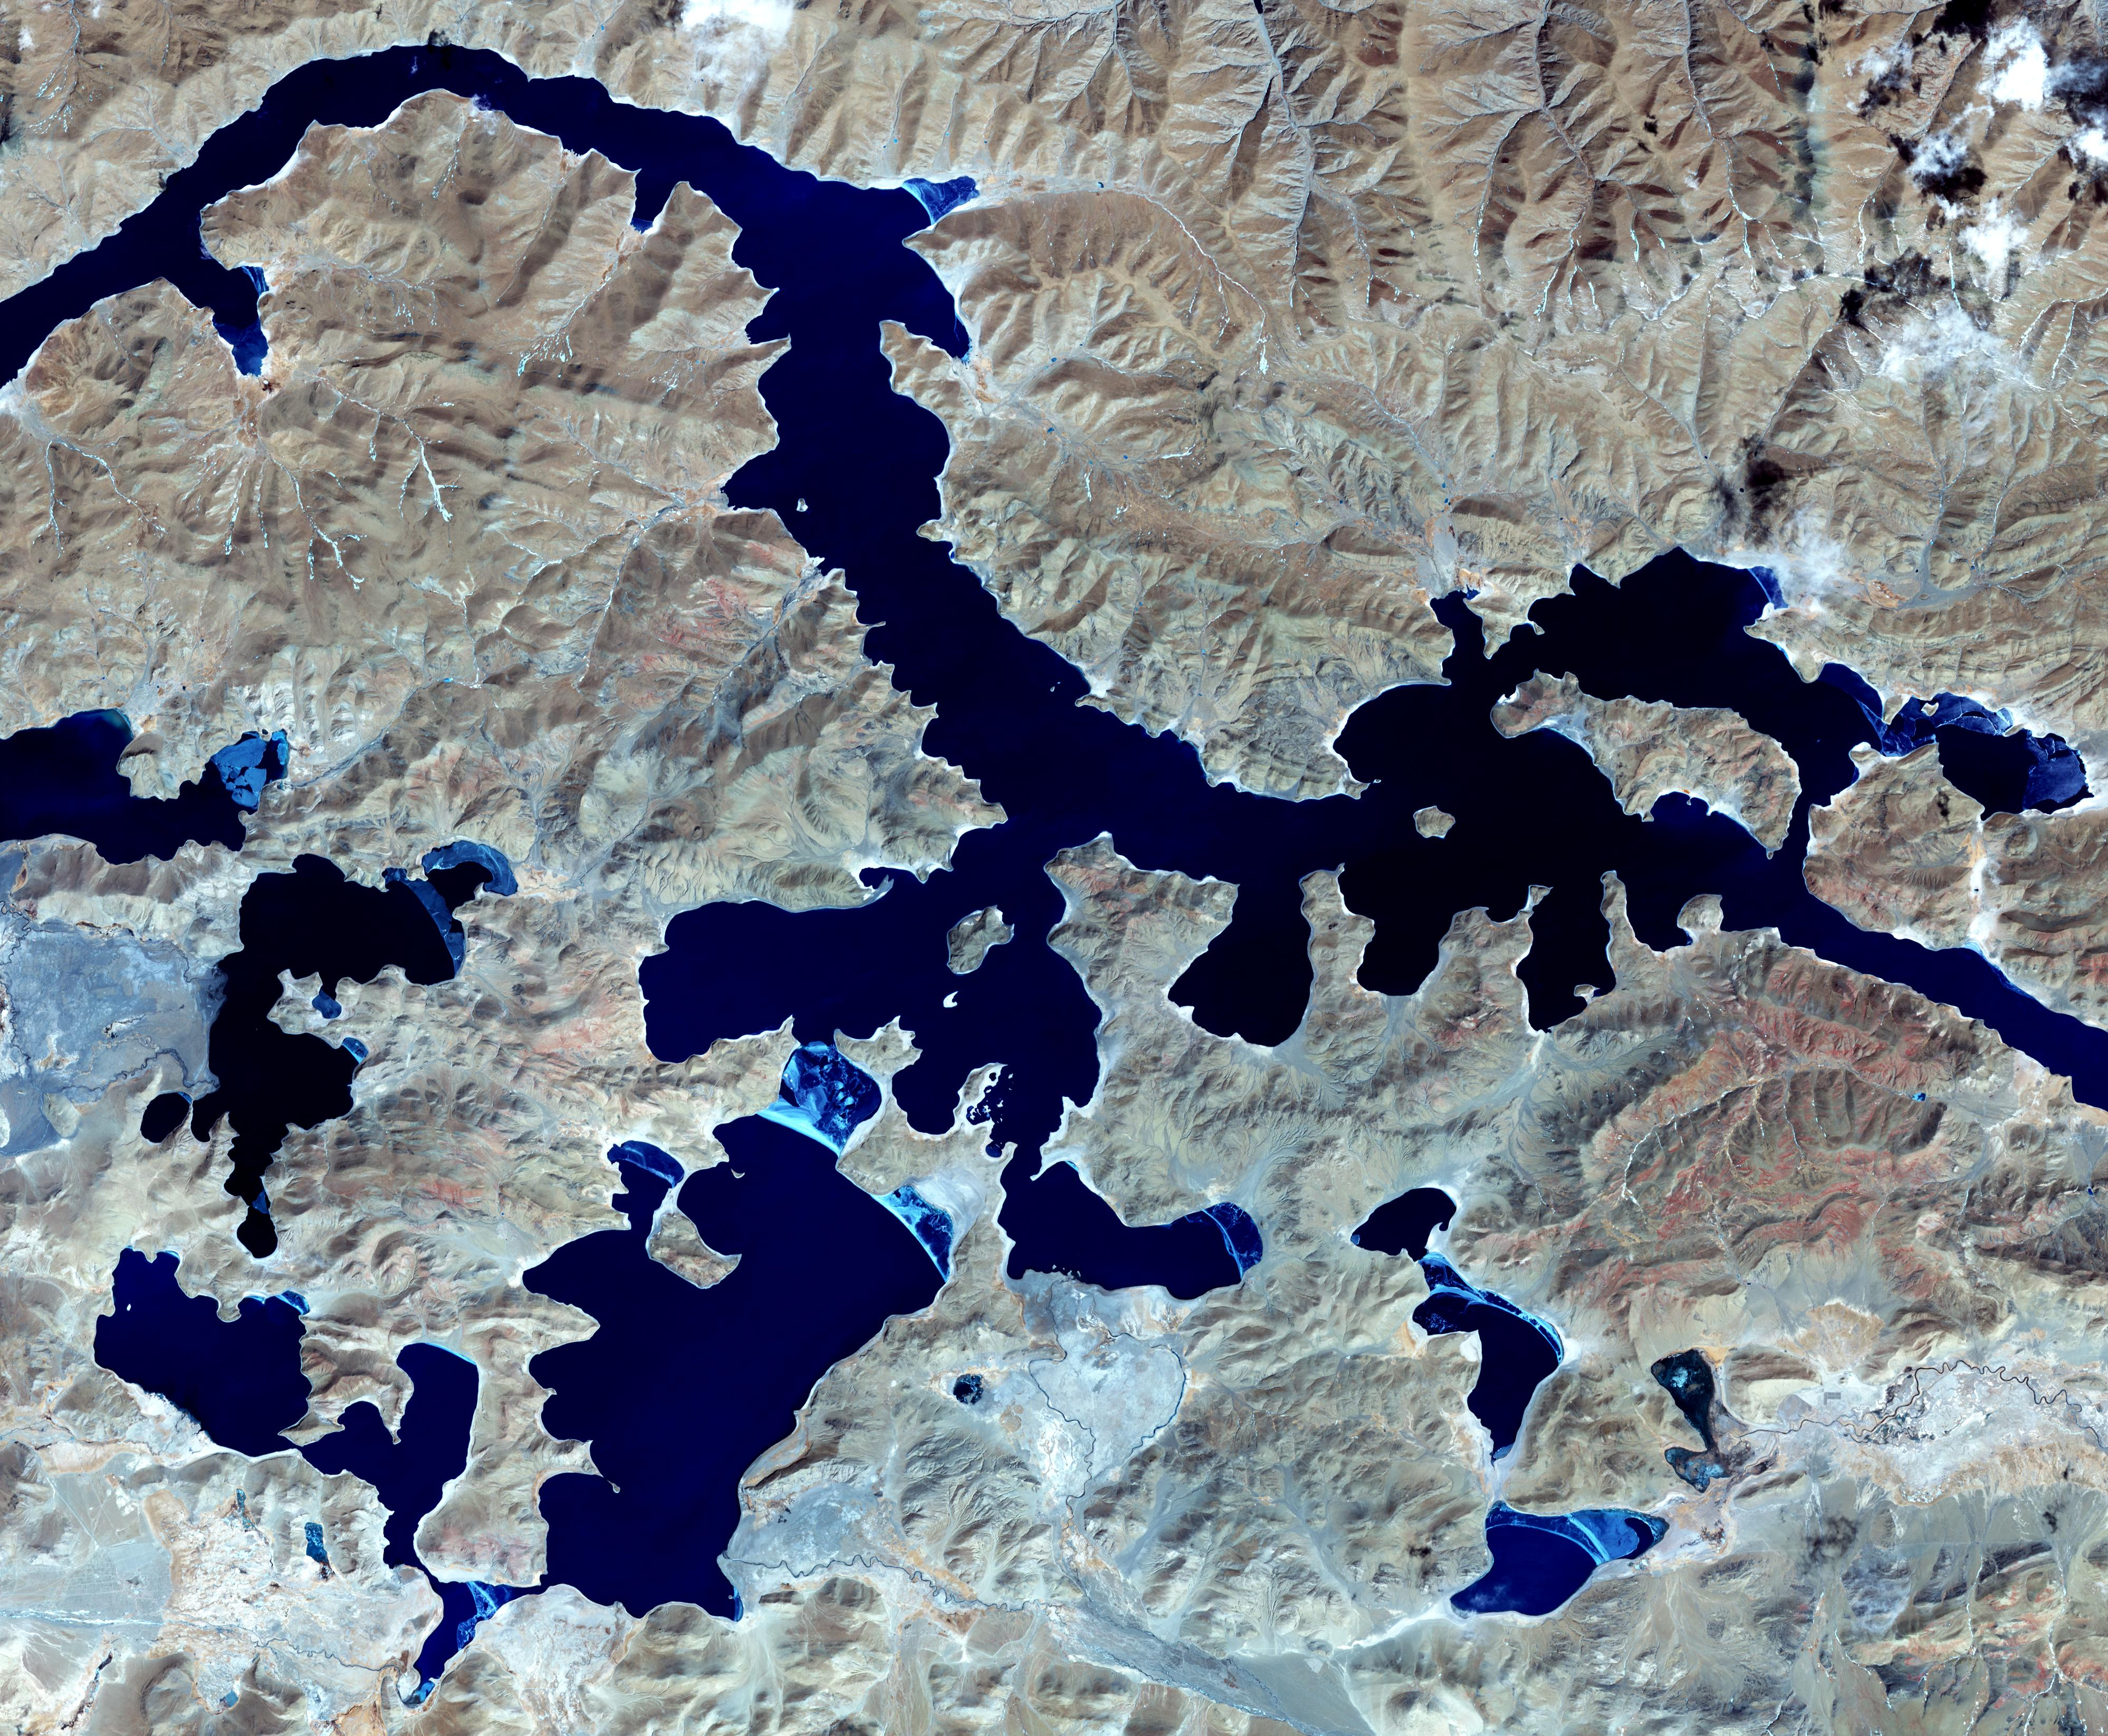

Yamzho Yumco Lake, Tibet

Yamzho Yumco (Sacred Swan) Lake in Tibet is surrounded by snow-capped mountains and is one of the three largest sacred lakes. It is highly crenellated with many bays and inlets. The lake is home to Samding Monastery, headed by a female re-incarnation (Wikipedia). The image was acquired March 6, 2014, covers an area of 49.8 by 60 km, and is centered at 28.9 degrees north, 90.6 degrees east.

With its 14 spectral bands from the visible to the thermal infrared wavelength region and its high spatial resolution of 15 to 90 meters (about 50 to 300 feet), ASTER images Earth to map and monitor the changing surface of our planet. ASTER is one of five Earth-observing instruments launched Dec. 18, 1999, on Terra. The instrument was built by Japan’s Ministry of Economy, Trade and Industry. A joint U.S./Japan science team is responsible for validation and calibration of the instrument and data products.

The broad spectral coverage and high spectral resolution of ASTER provides scientists in numerous disciplines with critical information for surface mapping and monitoring of dynamic conditions and temporal change. Example applications are: monitoring glacial advances and retreats; monitoring potentially active volcanoes; identifying crop stress; determining cloud morphology and physical properties; wetlands evaluation; thermal pollution monitoring; coral reef degradation; surface temperature mapping of soils and geology; and measuring surface heat balance.

The U.S. science team is located at NASA’s Jet Propulsion Laboratory, Pasadena, Calif. The Terra mission is part of NASA’s Science Mission Directorate, Washington, D.C.

Credit: NASA/METI/AIST/Japan Space Systems, and U.S./Japan ASTER Science Team